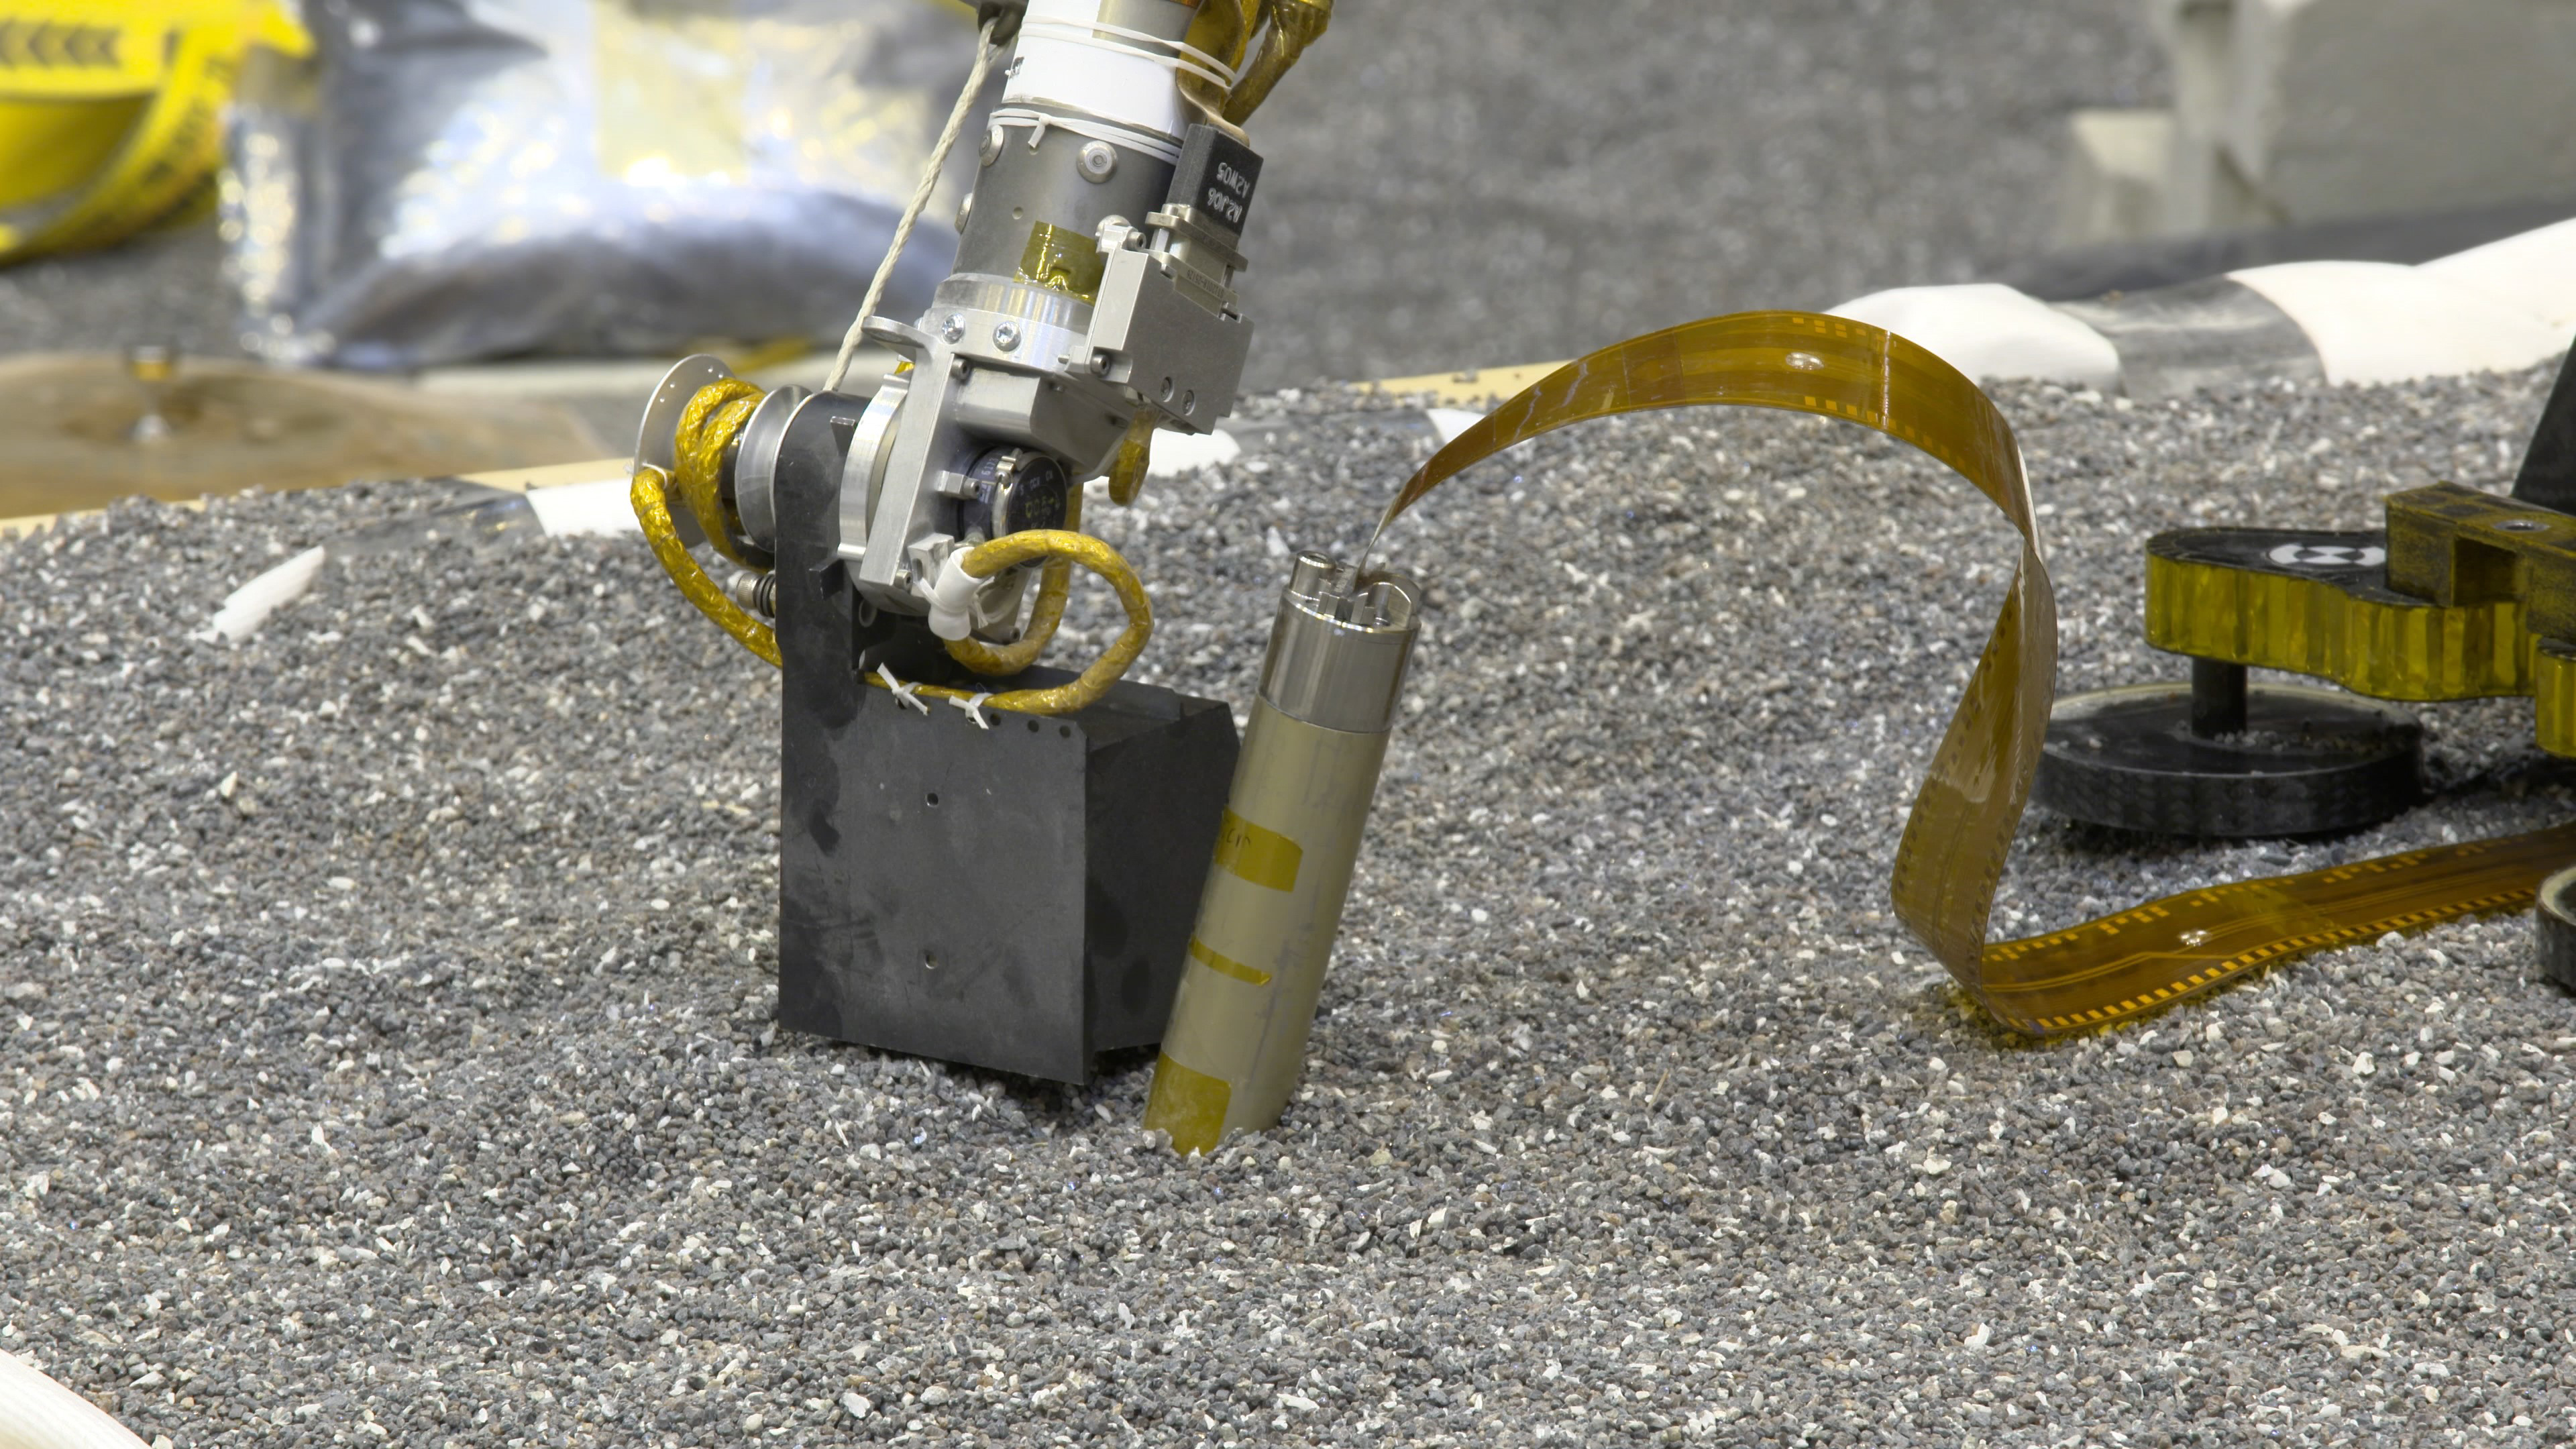

Testing How InSight’s Arm Will Push on Mars

In a JPL lab, a replica of NASA InSight’s robotic arm presses with its scoop on crushed garnet near a replica of the spacecraft’s self-hammering “mole.” Engineers believe pressing like this on Martian soil may help the mole dig by increasing friction of the surrounding soil.

JPL manages InSight for NASA’s Science Mission Directorate. InSight is part of NASA’s Discovery Program, managed by the agency’s Marshall Space Flight Center in Huntsville, Alabama. Lockheed Martin Space in Denver built the InSight spacecraft, including its cruise stage and lander, and supports spacecraft operations for the mission.

A number of European partners, including France’s Centre National d’Études Spatiales (CNES) and the German Aerospace Center (DLR), are supporting the InSight mission. CNES provided the Seismic Experiment for Interior Structure (SEIS) instrument to NASA, with the principal investigator at IPGP (Institut de Physique du Globe de Paris). Significant contributions for SEIS came from IPGP; the Max Planck Institute for Solar System Research (MPS) in Germany; the Swiss Federal Institute of Technology (ETH Zurich) in Switzerland; Imperial College London and Oxford University in the United Kingdom; and JPL. DLR provided the Heat Flow and Physical Properties Package (HP3) instrument, with significant contributions from the Space Research Center (CBK) of the Polish Academy of Sciences and Astronika in Poland. Spain’s Centro de Astrobiología (CAB) supplied the temperature and wind sensors.

Credit: NASA/JPL-Caltech